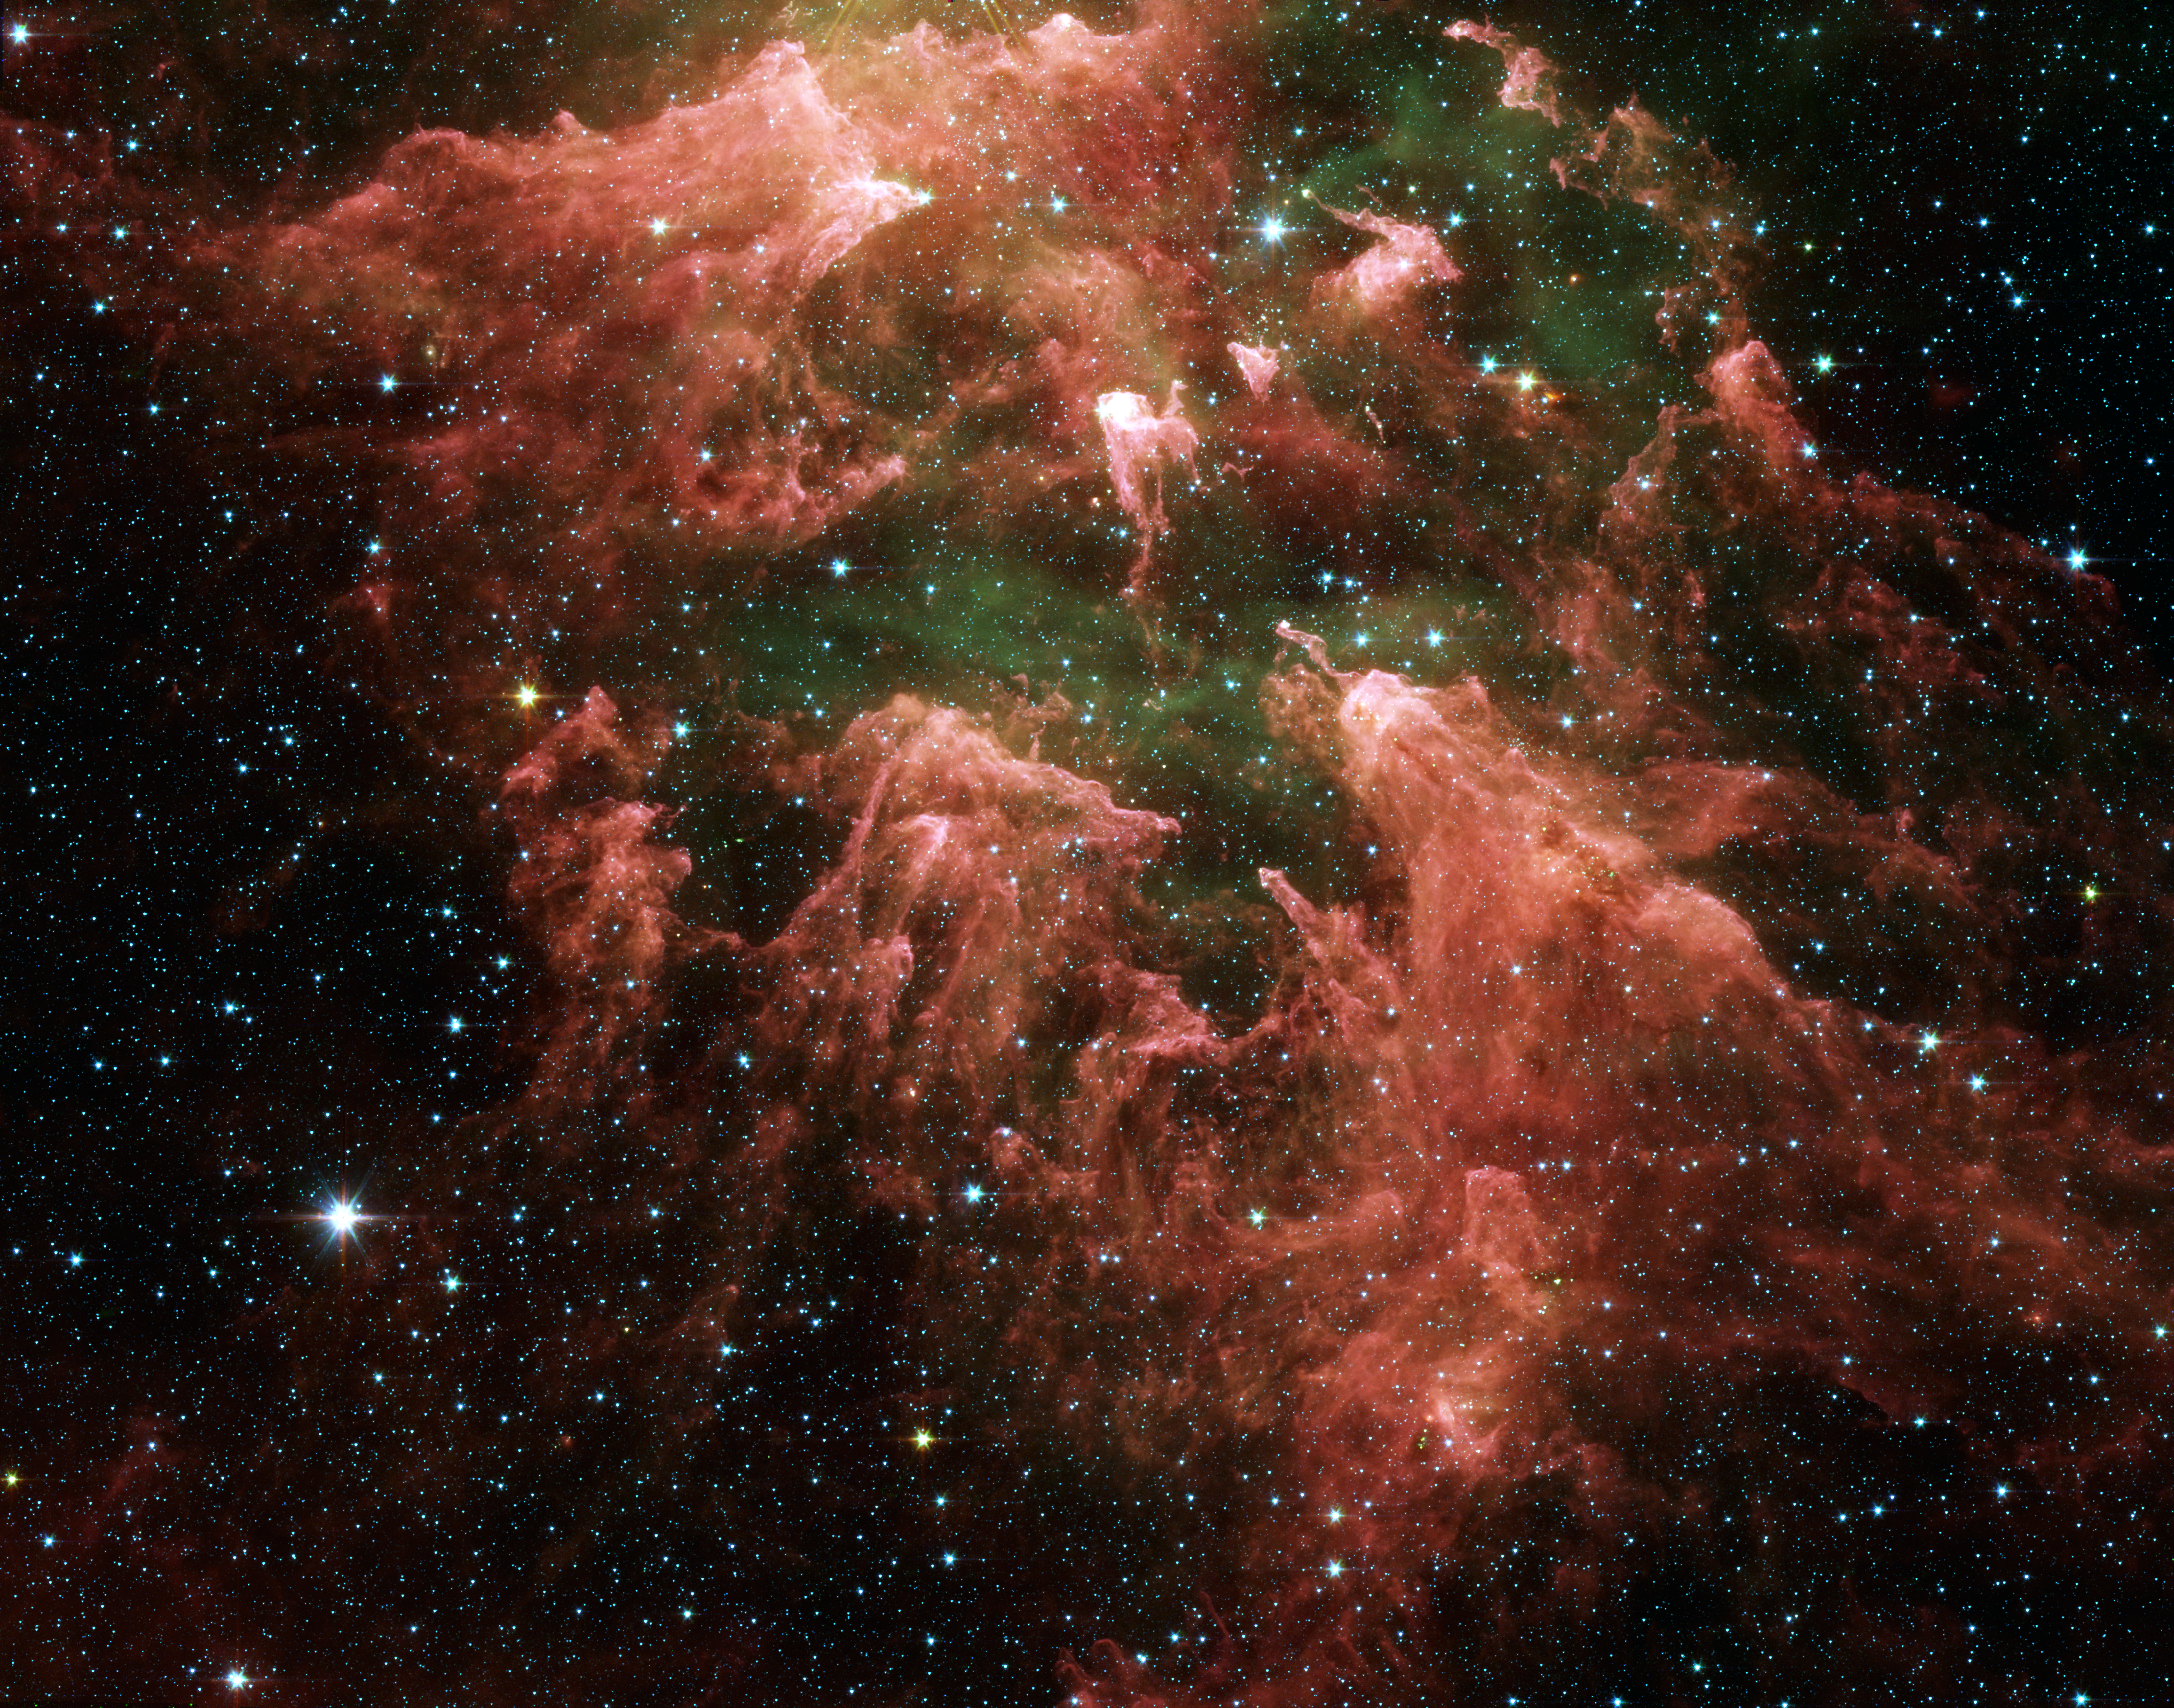

All Pillars Point to Eta

These false-color image taken by NASA’s Spitzer Space Telescope shows the “South Pillar” region of the star-forming region called the Carina Nebula. Like cracking open a watermelon and finding its seeds, the infrared telescope “busted open” this murky cloud to reveal star embryos (yellow or white) tucked inside finger-like pillars of thick dust (pink). Hot gases are green and foreground stars are blue. Not all of the newfound star embryos can be easily spotted.

Though the nebula’s most famous and massive star, Eta Carinae, is too bright to be observed by infrared telescopes, the downward-streaming rays hint at its presence above the picture frame. Ultraviolet radiation and stellar winds from Eta Carinae and its siblings have shredded the cloud to pieces, leaving a mess of tendrils and pillars. This shredding process triggered the birth of the new stars uncovered by Spitzer.

The inset visible-light picture (figure 2) of the Carina Nebula shows quite a different view. Dust pillars are fewer and appear dark because the dust is soaking up visible light. Spitzer’s infrared detectors cut through this dust, allowing it to see the heat from warm, embedded star embryos, as well as deeper, more buried pillars. The visible-light picture is from the National Optical Astronomy Observatory.

Eta Carina is a behemoth of a star, with more than 100 times the mass of our Sun. It is so massive that it can barely hold itself together. Over the years, it has brightened and faded as material has shot away from its surface. Some astronomers think Eta Carinae might die in a supernova blast within our lifetime.

Eta Carina’s home, the Carina Nebula, is located in the southern portion of our Milky Way galaxy, 10,000 light-years from Earth. This colossal cloud of gas and dust stretches across 200 light-years of space. Though it is dominated by Eta Carinae, it also houses the star’s slightly less massive siblings, in addition to the younger generations of stars.

This image was taken by the infrared array camera on Spitzer. It is a three-color composite of invisible light, showing emissions from wavelengths of 3.6 microns (blue), 4.5 microns (green), 5.8 microns (orange), and 8.0 microns (red).

The movie begins with a visible-light picture of the southern region of our Milky Way galaxy then slowly zooms into the area imaged by Spitzer.

Credit: NASA/JPL-Caltech/University of Colorado, Animation: NASA/JPL-Caltech/NOAO/AURA/NSF